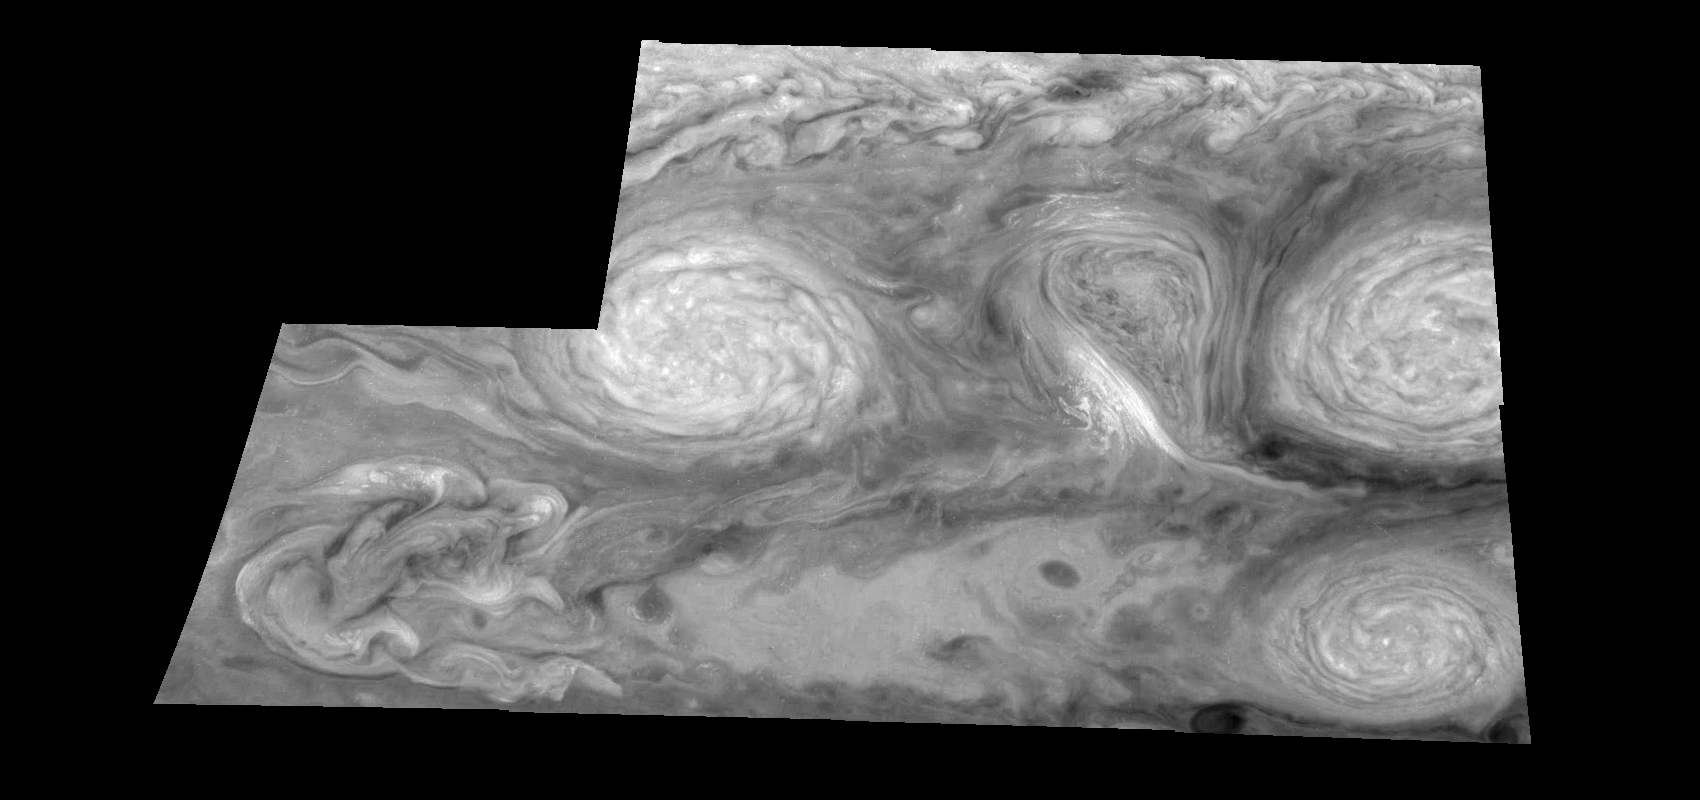

Jupiter’s Long-lived White Ovals in a Methane (Time Set 3)

Light at 727 nanometers is moderately absorbed by atmospheric methane. This mosaic shows the features of Jupiter’s main visible cloud deck and upper-tropospheric haze, with higher features enhanced in brightness over lower features. Oval cloud systems of this type are often associated with chaotic cyclonic systems such as the balloon shaped vortex seen here between the well formed ovals. This system is centered near 30 degrees south planetocentric latitude and 100 degrees west longitude and rotates in a clockwise sense about its center. The oval shaped vortices in the upper half of the mosaic are two of the three long-lived White Ovals that formed to the south of the Red Spot in the 1930’s and, like the Red Spot, rotate in a counterclockwise sense. The east to west dimension of the leftmost White Oval is 9000 kilometers (km). (The diameter of the Earth is 12,756 km.) The White Ovals drift in longitude relative to one another, and are presently restricting the cyclonic structure.

To the south, the smaller oval and its accompanying cyclonic system are moving eastward at about 0.4 degrees per day relative to the larger ovals. The interaction between these two cyclonic storm systems is producing high, thick cumulus-like clouds in the southern part of the more northerly trapped system.

North is at the top of this mosaic. The smallest resolved features are tens of kilometers in size. These images were taken on February 19, 1997, at a range of 1.1 million kilometers by the Solid State Imaging (CCD) system aboard NASA’s Galileo spacecraft.

The Jet Propulsion Laboratory, Pasadena, CA manages the mission for NASA’s Office of Space Science, Washington, DC.

Credit: NASA/JPL-Caltech